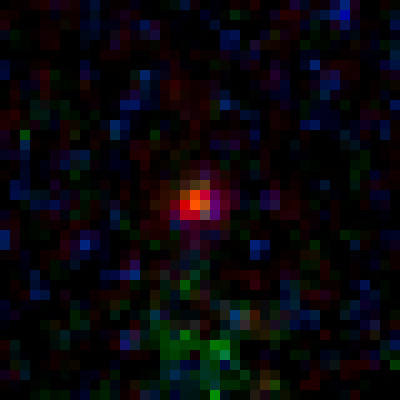

Lensed Object MACS0647-JD2

Object Name: MACS0647-JD
Object Description: z=11 Galaxy Candidate
Instrument: HST/ACS/WFC and HST/WFC3/IR
Filters: ACS/WFC: F435W (B), F475W (g), F555W (V), F606W (V), F625W (r), F775W (I), F814W (I), and F850LP (z)WFC3/IR: F105W (Y), F110W (YJ), F125W (J), F140W (JH), and F160W (H)
Exposure Time: 27.5 hours

This image is a composite of separate exposures acquired by the ACS and WFC3 instruments. Several filters were used to sample various wavelengths. The color results from assigning different hues (colors) to each monochromatic (grayscale) image associated with an individual filter. In this case, the assigned colors are: Blue: ACS/WFC F435W (B) + F475W (g) + F555W (V) + F606W (V) + F625W (r) Green: ACS/WFC F775W (I) + F814W (I) + F850LP (z), and WFC3/IR F105W (Y) + F110W (YJ) + F125W (J) Red: WFC3/IR F140W (JH) + F160W (H)

Credit: NASA, ESA, M. Postman and D. Coe (STScI), and the CLASH Team